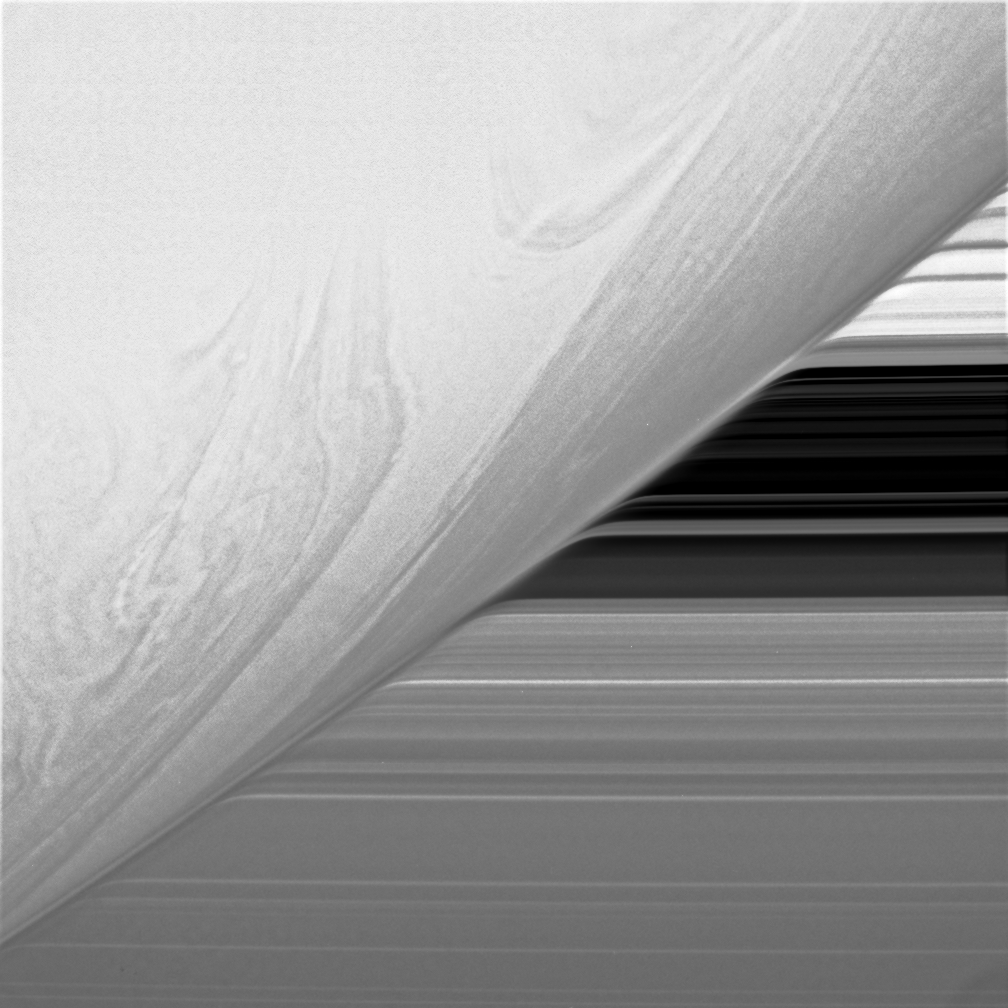

Atmospheric Illusion

Believe it or not, this extreme close-up of Saturn’s swirling clouds was acquired from more than one million kilometers (621,370 miles) from the gas giant planet. The rings’ image is severely bent by atmospheric refraction as they pass behind the planet.

The dark region in the rings is the 4,800-kilometer-wide (2,980 mile) Cassini Division.

The image was taken in visible light with the Cassini spacecraft narrow-angle camera on June 25, 2005, at a distance of approximately 1 million kilometers (600,000 miles) from Saturn. The image scale is 6 kilometers (4 miles) per pixel.

Credit: NASA/JPL/Space Science Institute